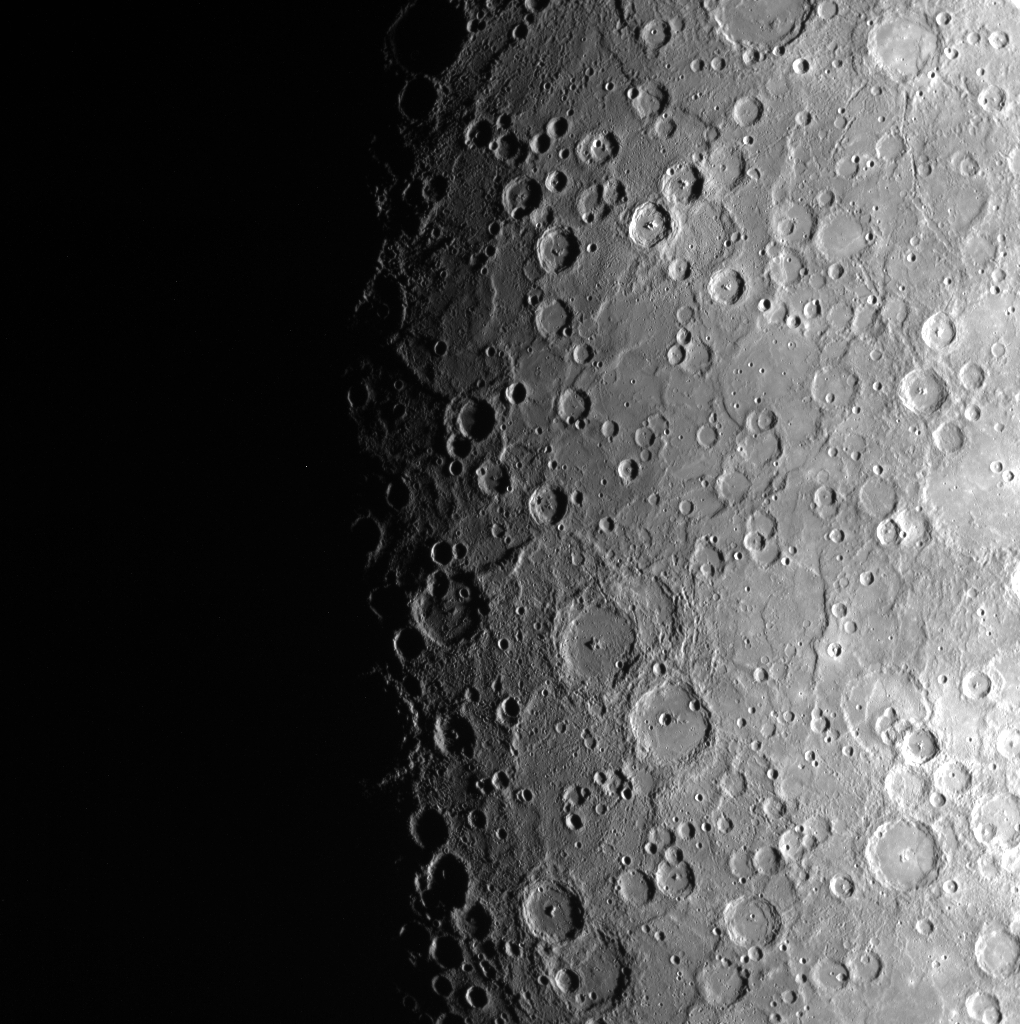

The View from Down Under

This image of Mercury’s southern hemisphere shows the large size variation and multiple generations of impact craters on Mercury. Mercury’s southern hemisphere is easier to image due to MESSENGER’s elliptical orbit, but this orbit also prevents acquisition of high resolution images like those taken in the northern hemisphere.

Date acquired: February 08, 2013
Image Mission Elapsed Time (MET): 2613780
Image ID: 3479116
Instrument: Wide Angle Camera (WAC) of the Mercury Dual Imaging System (MDIS)
WAC filter: 9 (996 nanometers)
Center Latitude: -80.38°
Center Longitude: 302.4° E
Resolution: 1486 meters/pixel
Scale: The complex crater in the center of the image is 151 km in diameter (94 miles).
Incidence Angle: 85.0°
Emission Angle: 25.8°
Phase Angle: 59.1°

The MESSENGER spacecraft is the first ever to orbit the planet Mercury, and the spacecraft’s seven scientific instruments and radio science investigation are unraveling the history and evolution of the Solar System’s innermost planet. MESSENGER acquired over 150,000 images and extensive other data sets. MESSENGER is capable of continuing orbital operations until early 2015.

For information regarding the use of images, see the MESSENGER image use policy.

Credit: NASA/Johns Hopkins University Applied Physics Laboratory/Carnegie Institution of Washington